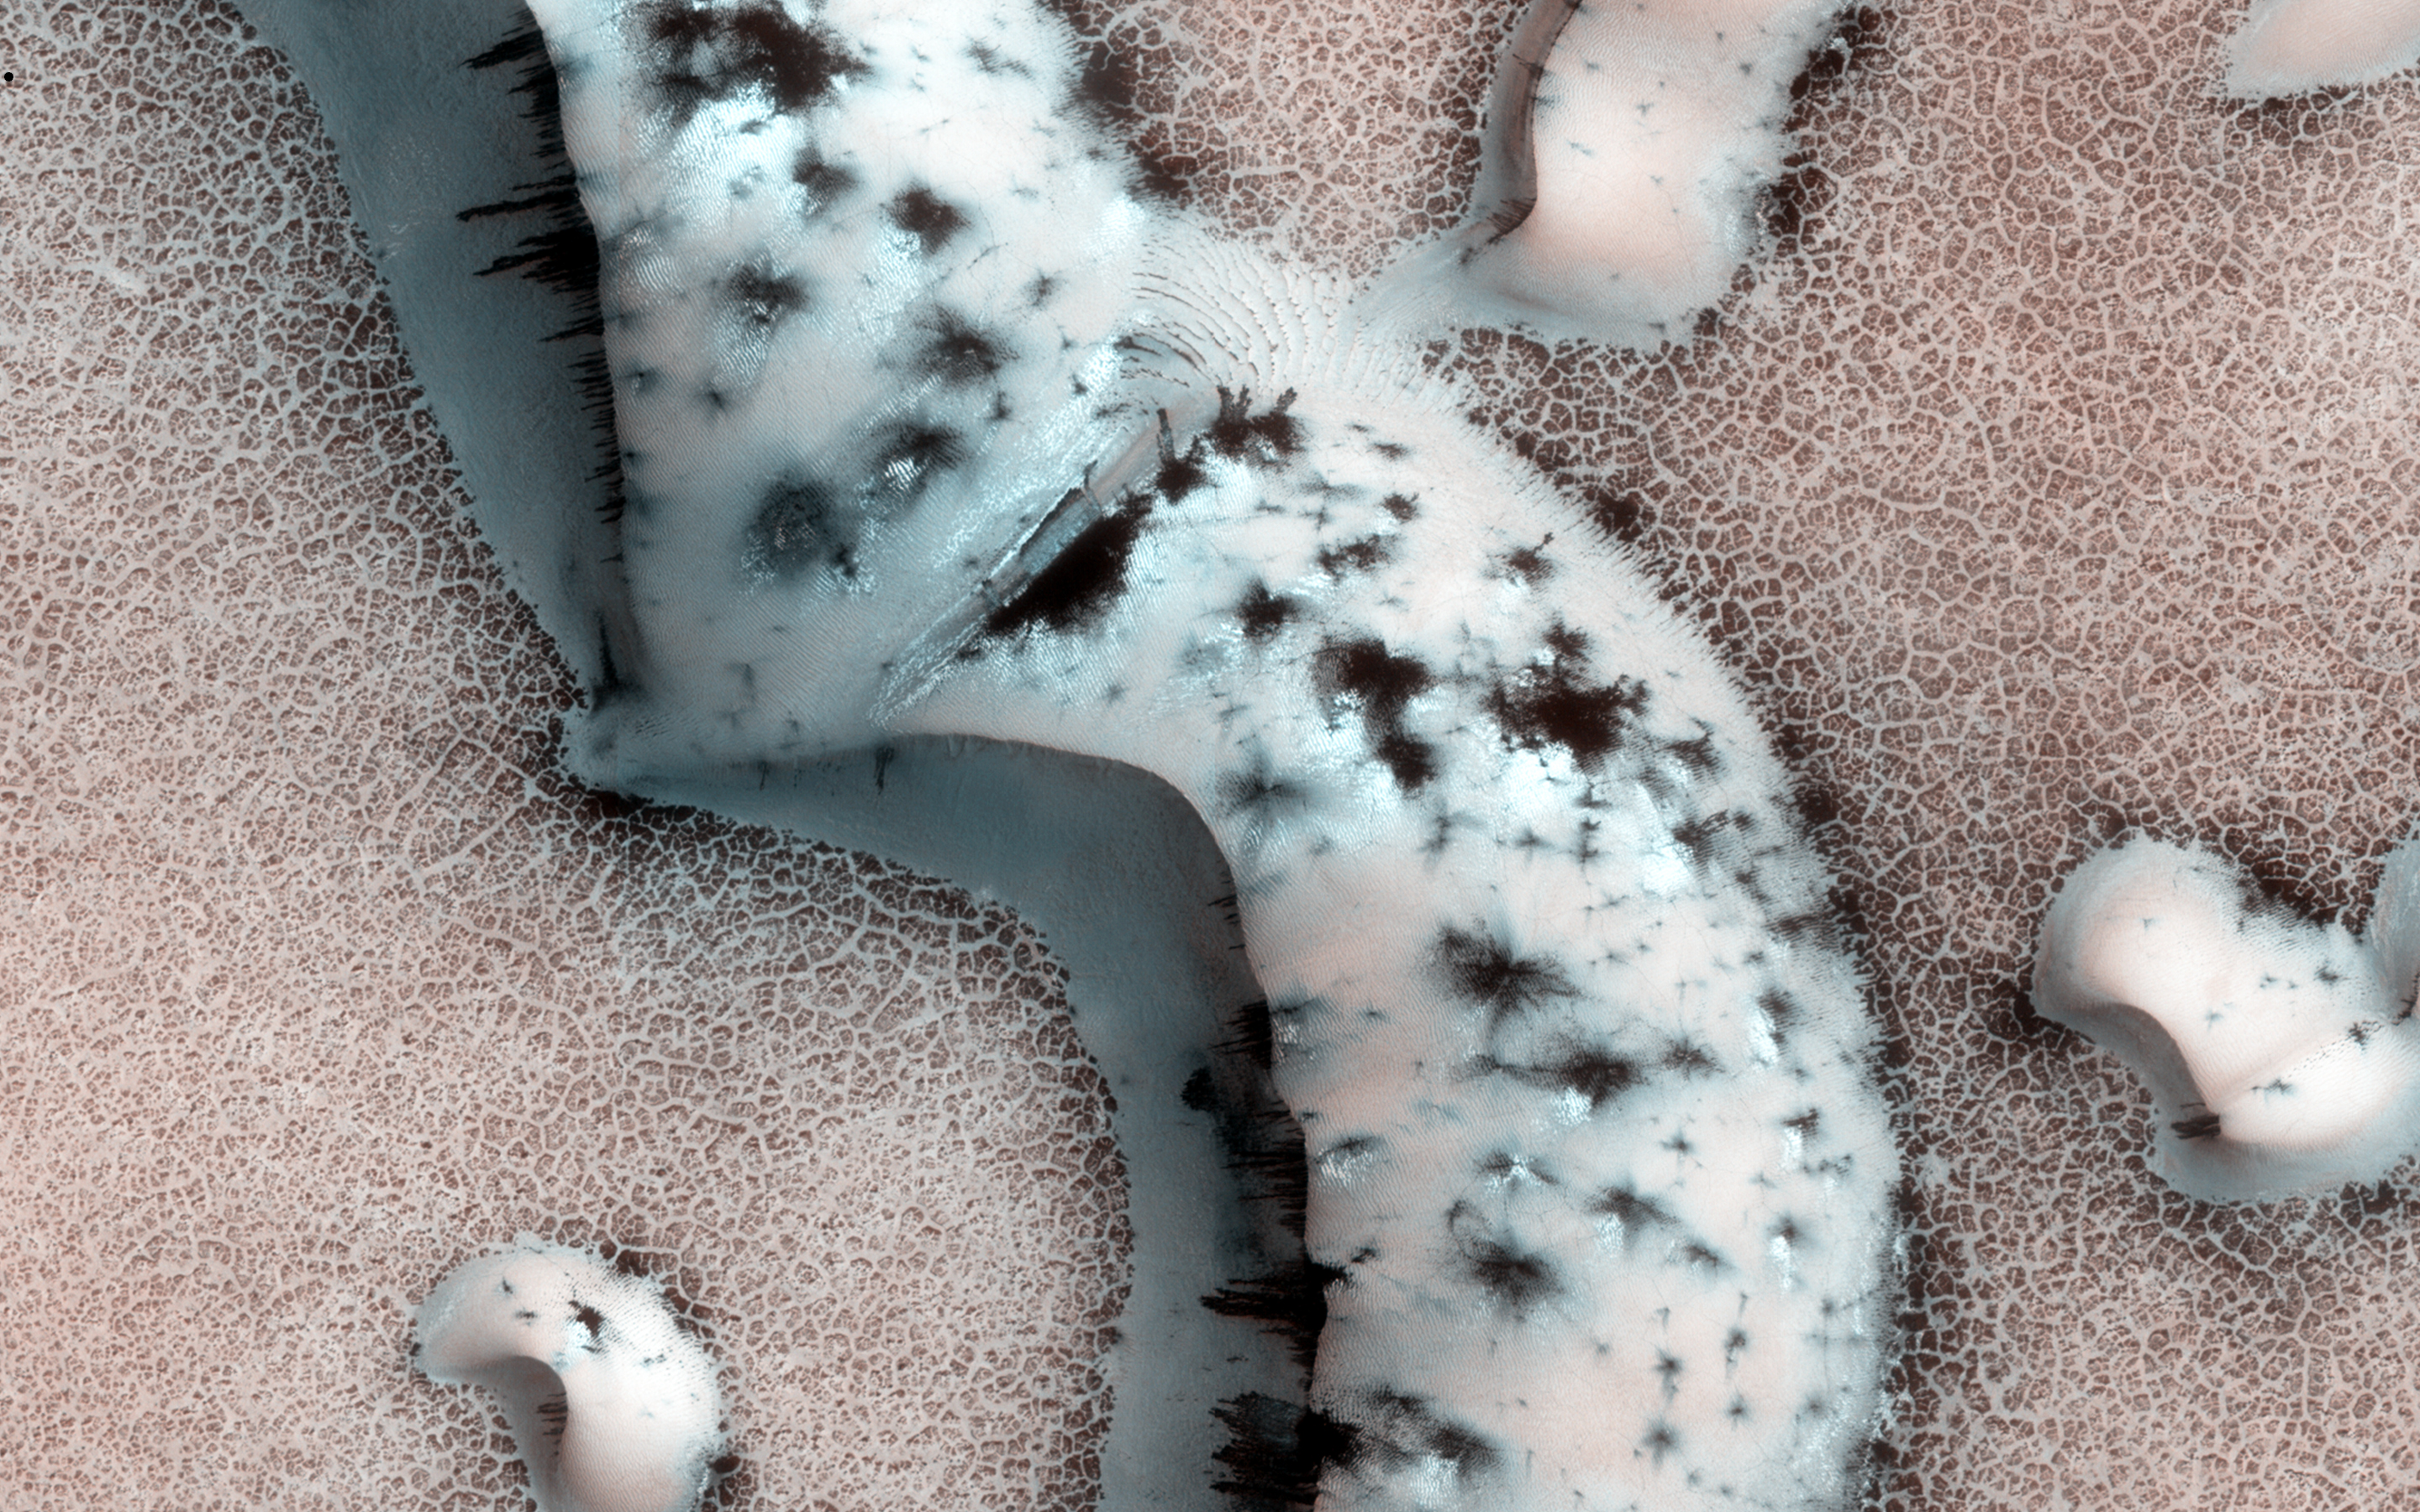

Shapes and Spots on a Polar Sand Dune

This image shows numerous dark shapes and bright spots on a sand dune in the Northern polar regions of Mars.

The bright spots are carbon dioxide frost. On Mars, the main atmospheric component is carbon dioxide, which circulates seasonally between the atmosphere and the polar regions. One of the reasons that permit this process is the fact that temperatures on Mars are much colder than on Earth, which allows carbon dioxide frost to condense on the surface in winter.

When spring comes however, the surface heats up and the carbon dioxide frost eventually sublimates (turns directly from the solid to the vapor state), and forms jets of carbon dioxide mixed with dust, leading to the formation of the dark features we see in the image.

Such processes occur seasonally on Mars, and therefore are continuously being monitored by the HiRISE scientists to assess the differences from one year to the next.

HiRISE is one of six instruments on NASA’s Mars Reconnaissance Orbiter. The University of Arizona, Tucson, operates the orbiter’s HiRISE camera, which was built by Ball Aerospace & Technologies Corp., Boulder, Colo. NASA’s Jet Propulsion Laboratory, a division of the California Institute of Technology in Pasadena, manages the Mars Reconnaissance Orbiter Project for the NASA Science Mission Directorate, Washington.

Credit: NASA/JPL-Caltech/Univ. of Arizona